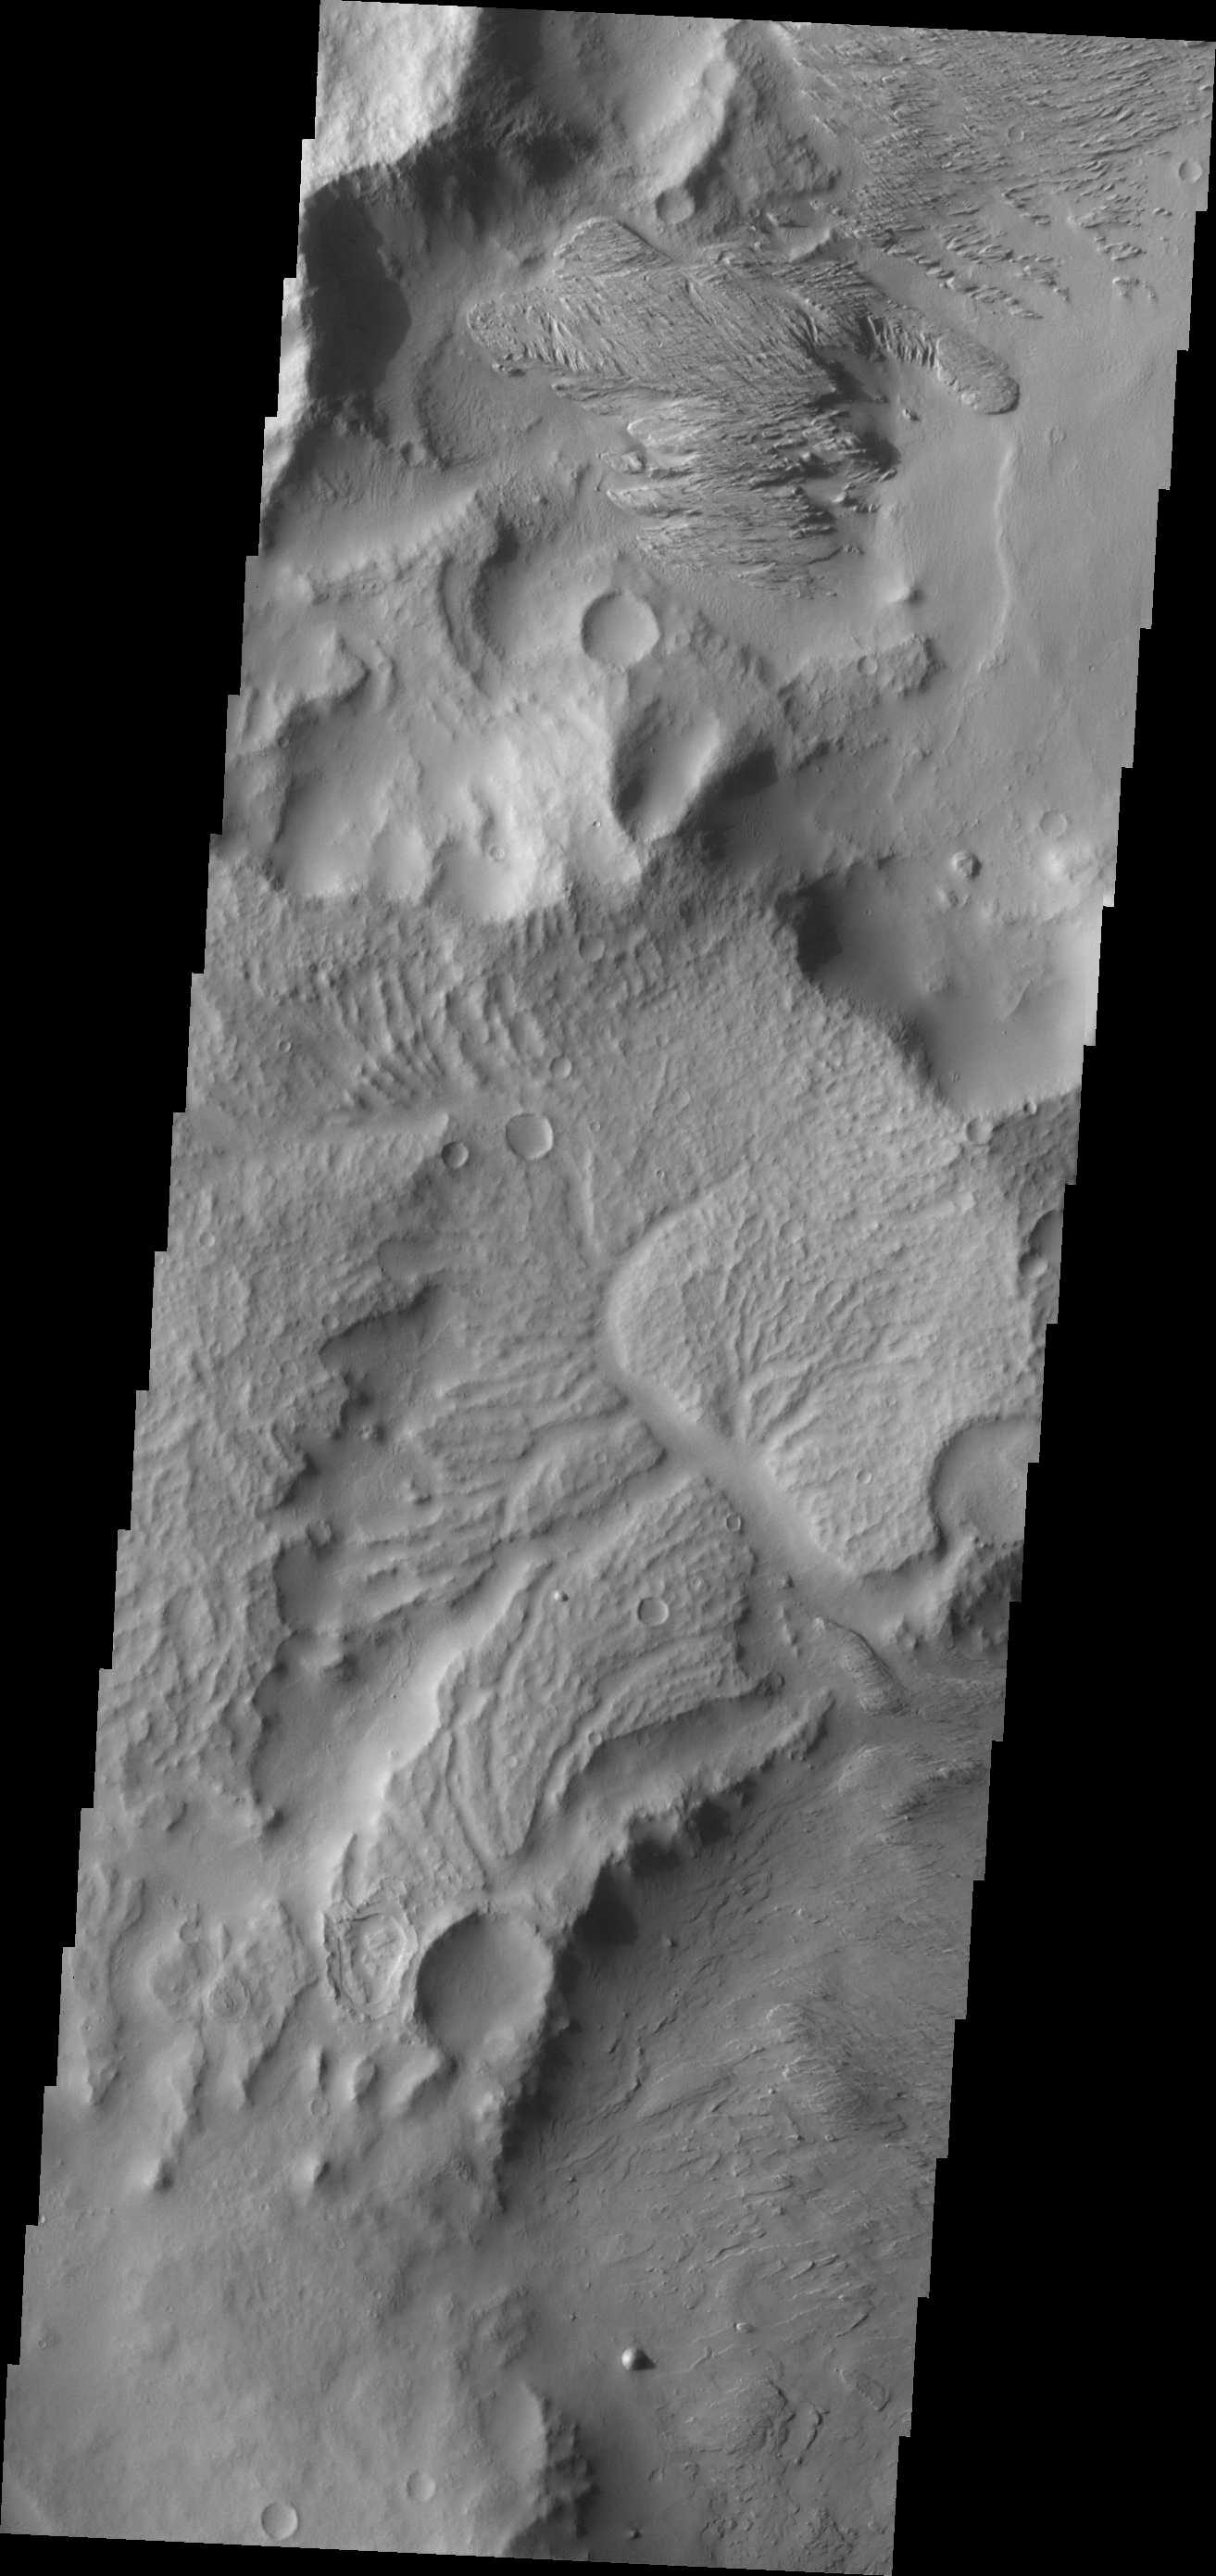

Wind and Water

The apparent effects of wind and water mark the surface of this region just northeast of Gusev Crater.

Credit: NASA/JPL/ASU